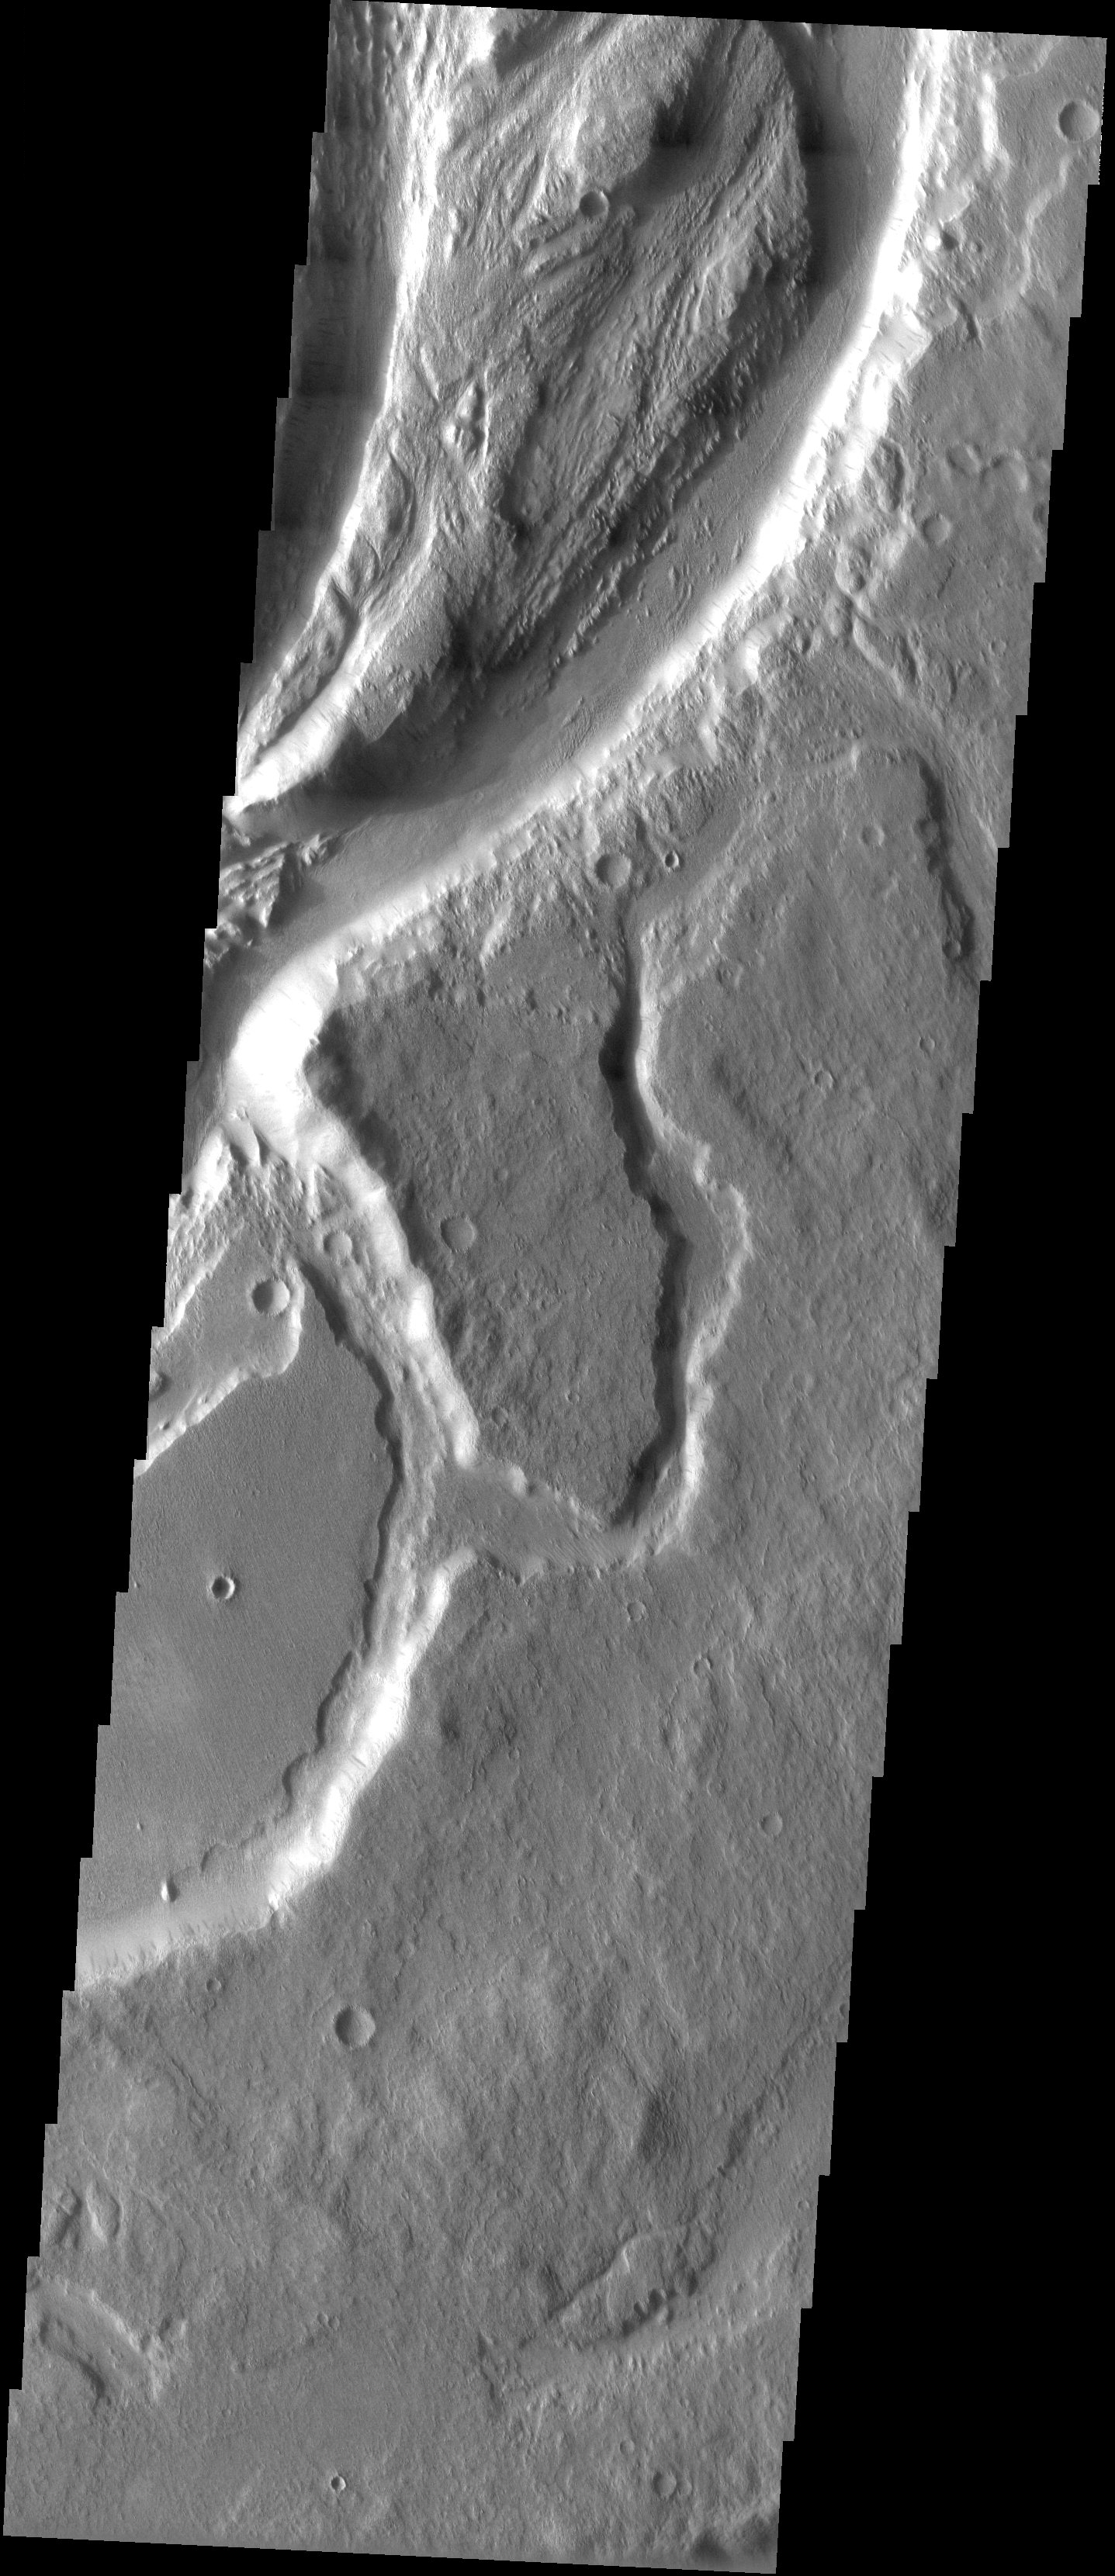

Old Geology and New Geology

Released 28 May 2003

Mangala Vallis one of the large outflow channels that channeled large quantities of water into the northern lowlands, long ago on geological timescales. This valley is one of the few in the southern hemisphere, as well as one of the few west of the Tharsis bulge. A closer look at the channel shows more recent weathering of the old water channel: the walls of the channel show small, dark slope streaks that form in dusty areas; and much of the surrounding terrain has subtle linear markings trending from the upper left to the lower right, which are probably features sculpted and streamlined by the wind. Geology still shapes the surface of Mars today, but its methods over the eons have changed.

Image information: VIS instrument. Latitude -6, Longitude 209.6 East (150.4 West). 19 meter/pixel resolution.

Note: this THEMIS visual image has not been radiometrically nor geometrically calibrated for this preliminary release. An empirical correction has been performed to remove instrumental effects. A linear shift has been applied in the cross-track and down-track direction to approximate spacecraft and planetary motion. Fully calibrated and geometrically projected images will be released through the Planetary Data System in accordance with Project policies at a later time.

NASA’s Jet Propulsion Laboratory manages the 2001 Mars Odyssey mission for NASA’s Office of Space Science, Washington, D.C. The Thermal Emission Imaging System (THEMIS) was developed by Arizona State University, Tempe, in collaboration with Raytheon Santa Barbara Remote Sensing. The THEMIS investigation is led by Dr. Philip Christensen at Arizona State University. Lockheed Martin Astronautics, Denver, is the prime contractor for the Odyssey project, and developed and built the orbiter. Mission operations are conducted jointly from Lockheed Martin and from JPL, a division of the California Institute of Technology in Pasadena.

Credit: NASA/JPL/Arizona State University